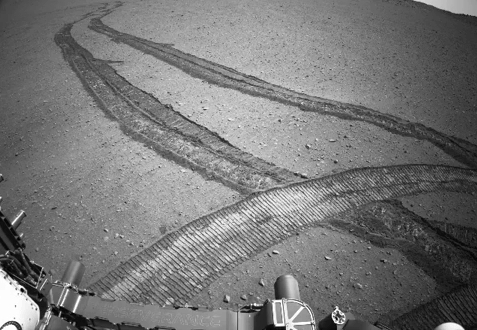

Perseverance Drives Backward Up Jezero Crater’s Rim

NASA’s Perseverance Mars rover drove first backward then forward as it negotiated some slippery terrain found along a route up the rim of Jezero Crater that the science team calls “Summerland Trail.” The 31 images used to create this video were acquired by one of the rover’s navigation cameras on Oct. 15, 2024, the 1,299th Martian day, or sol, of the mission.

A key objective for Perseverance’s mission on Mars is astrobiology, including the search for signs of ancient microbial life. The rover will characterize the planet’s geology and past climate, pave the way for human exploration of the Red Planet, and be the first mission to collect and cache Martian rock and regolith (broken rock and dust).

Subsequent NASA missions, in cooperation with ESA (European Space Agency), would send spacecraft to Mars to collect these sealed samples from the surface and return them to Earth for in-depth analysis.

The Mars 2020 Perseverance mission is part of NASA’s Moon to Mars exploration approach, which includes Artemis missions to the Moon that will help prepare for human exploration of the Red Planet.

NASA’s Jet Propulsion Laboratory, which is managed for the agency by Caltech, built and manages operations of the Perseverance rover.

Credit: NASA/JPL-Caltech